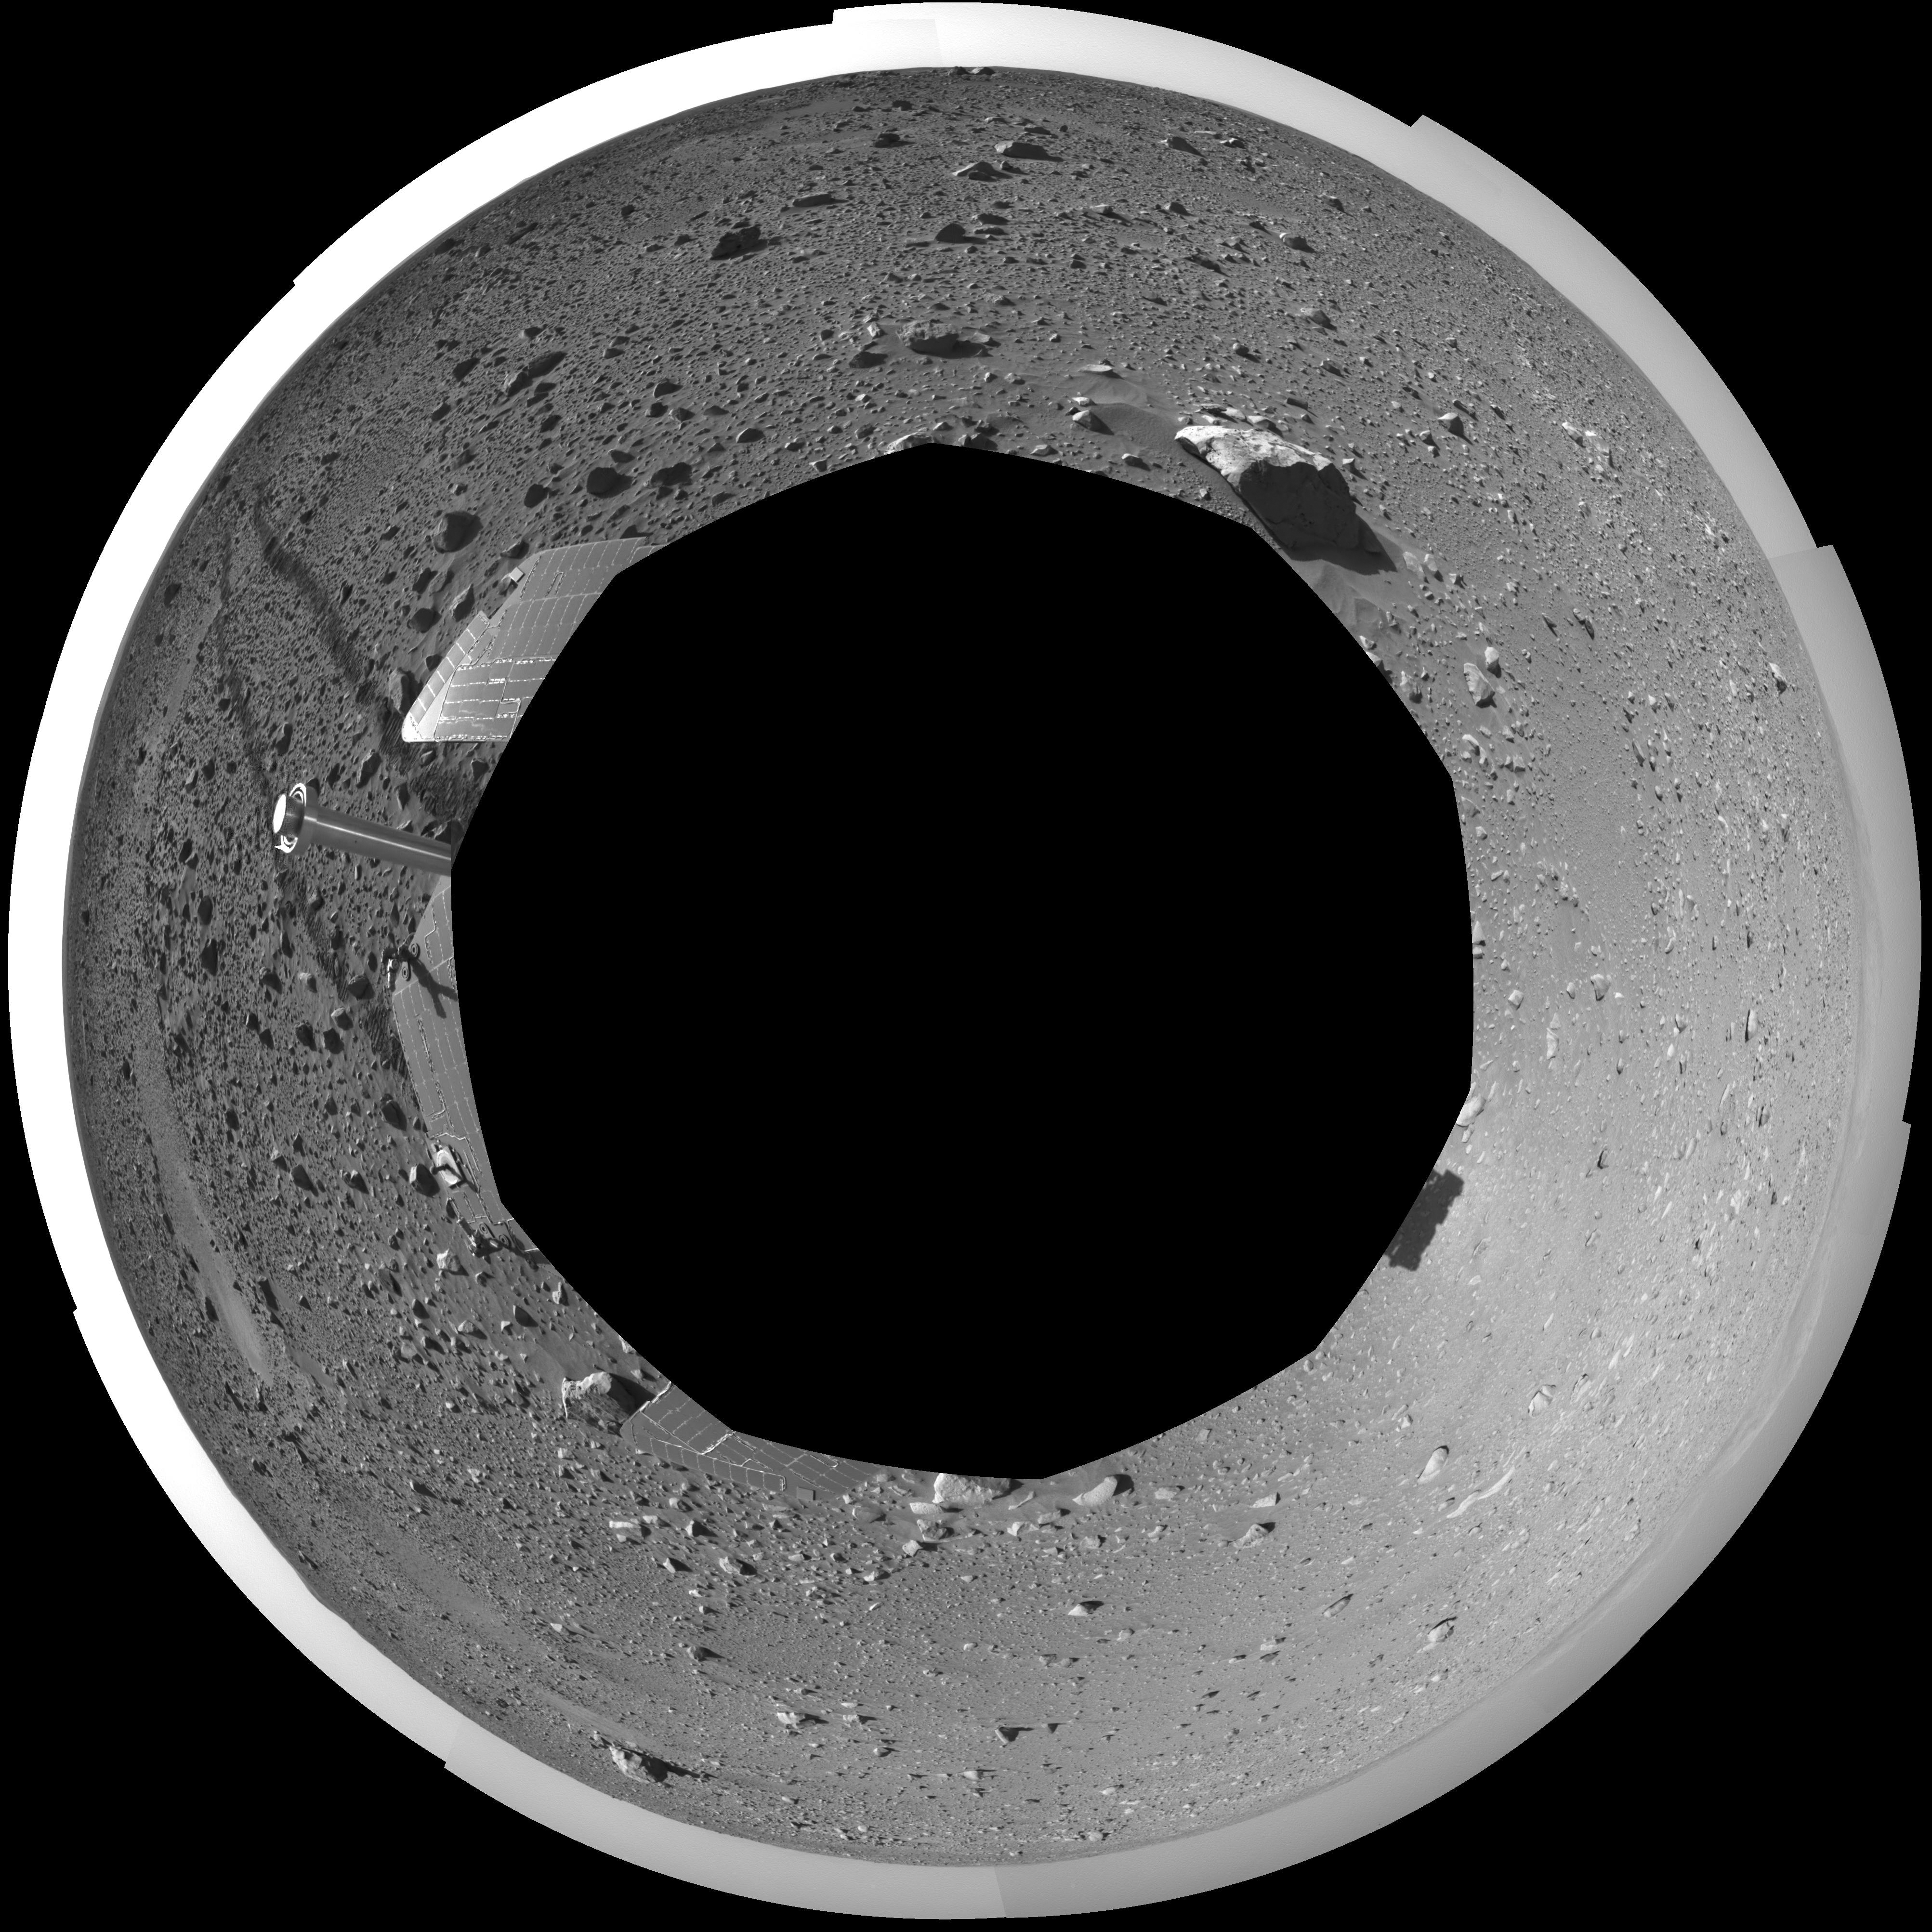

The Road Less Traveled (polar)

This polar-projection view was created from navigation camera images that NASA’s Mars Exploration Rover Spirit acquired on sol 127 (May 12, 2004). Spirit is sitting at site 48. The tracks show the path the rover has traveled so far on its way to the base of the “Columbia Hills.” In this image, the hills can be seen silhouetted against the horizon on the far left side. Spirit will reach the base of the hills by sol 160.

Credit: NASA/JPL